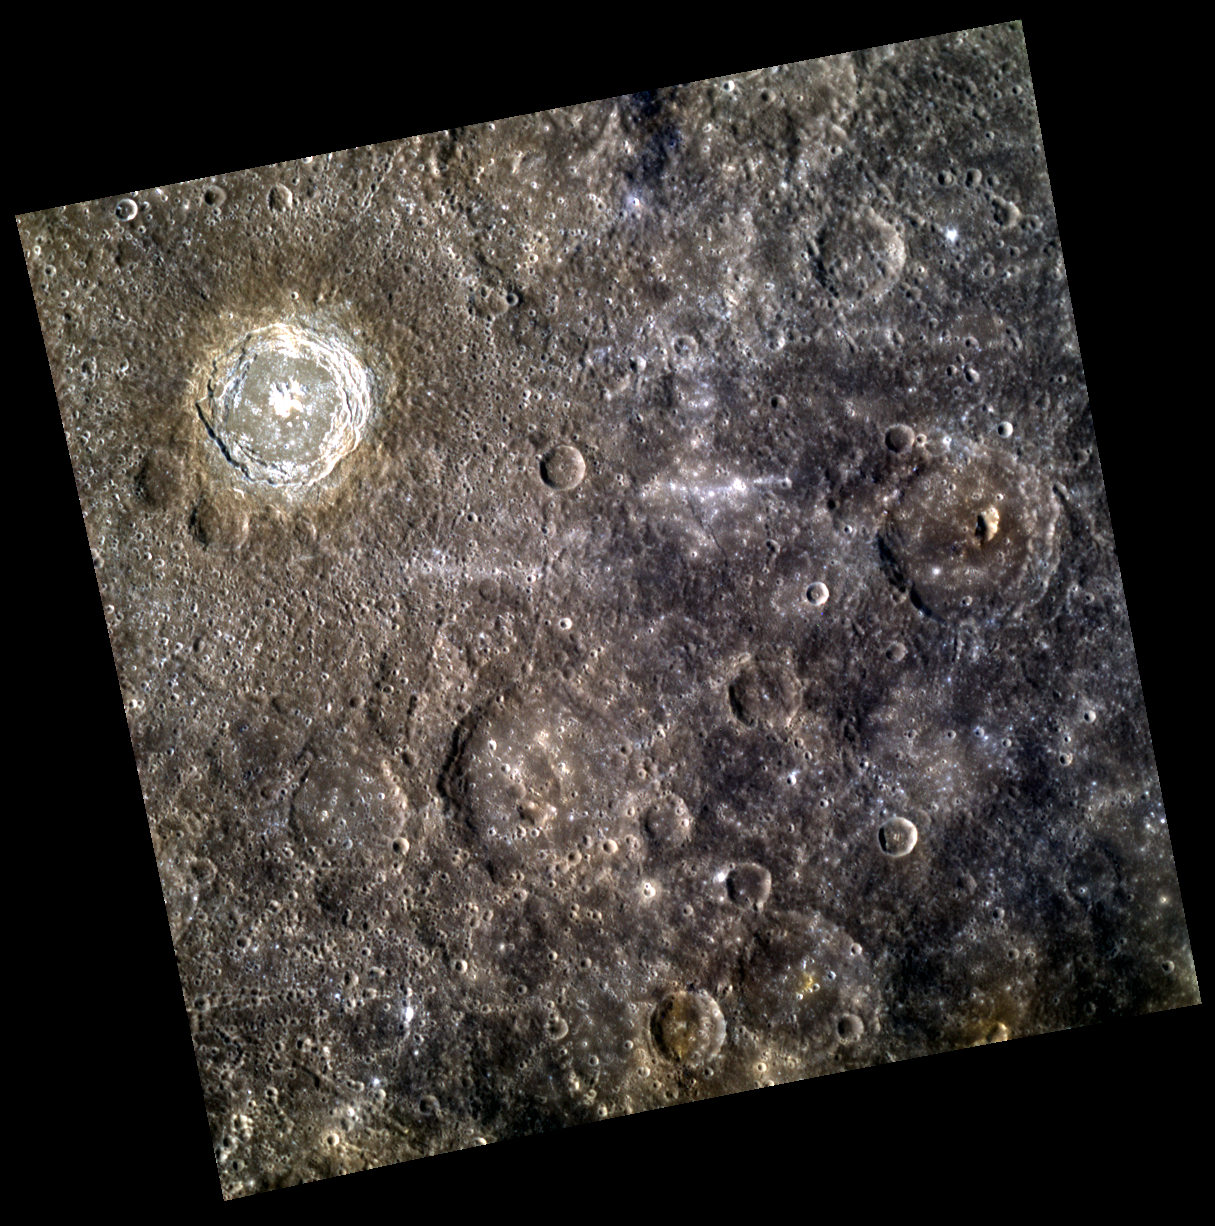

Now Debuting: Balzac Crater!

In the upper left hand corner, Balzac crater’s bright central peak and wall slumps make it the highlight of this image. Also, one can easily see the difference between Balzac’s ejecta blanket and the surrounding terrain through the appearance of crater chains and color differences. In addition, Low Reflectance Material (LRM) is visible in the lower right hand corner, and an interesting pit-floor crater is visible on the right.

This image was acquired as part of MDIS’s high-resolution 3-color imaging campaign. The 3-color campaign is a major mapping activity in MESSENGER’s extended mission. It complements the 8-color base map (at an average resolution of 1 km/pixel) acquired during MESSENGER’s primary mission by imaging Mercury’s surface in a subset of the color filters at the highest resolution possible. The three narrow-band color filters are centered at wavelengths of 430 nm, 750 nm, and 1000 nm, and image resolutions generally range from 100 to 400 meters/pixel in the northern hemisphere.

Date acquired: June 07, 2012
Image Mission Elapsed Time (MET): 247596719, 247596711, 247596715
Image ID: 1973908, 1973906, 1973907
Instrument: Wide Angle Camera (WAC) of the Mercury Dual Imaging System (MDIS)
WAC filters: 9, 7, 6 (996, 748, 433 nanometers) in red, green, and blue
Center Latitude: 8.55°
Center Longitude: 218.6° E
Resolution: 409 meters/pixel
Scale: Balzac crater is ~67 km (~42 miles) in diameter.
Incidence Angle: 40.6°
Emission Angle: 0.4°
Phase Angle: 40.9°

The MESSENGER spacecraft is the first ever to orbit the planet Mercury, and the spacecraft’s seven scientific instruments and radio science investigation are unraveling the history and evolution of the Solar System’s innermost planet. Visit the Why Mercury? section of this website to learn more about the key science questions that the MESSENGER mission is addressing. During the one-year primary mission, MDIS acquired 88,746 images and extensive other data sets. MESSENGER is now in a year-long extended mission, during which plans call for the acquisition of more than 80,000 additional images to support MESSENGER’s science goals.

These images are from MESSENGER, a NASA Discovery mission to conduct the first orbital study of the innermost planet, Mercury. For information regarding the use of images, see the MESSENGER image use policy.

Credit: NASA/Johns Hopkins University Applied Physics Laboratory/Carnegie Institution of Washington